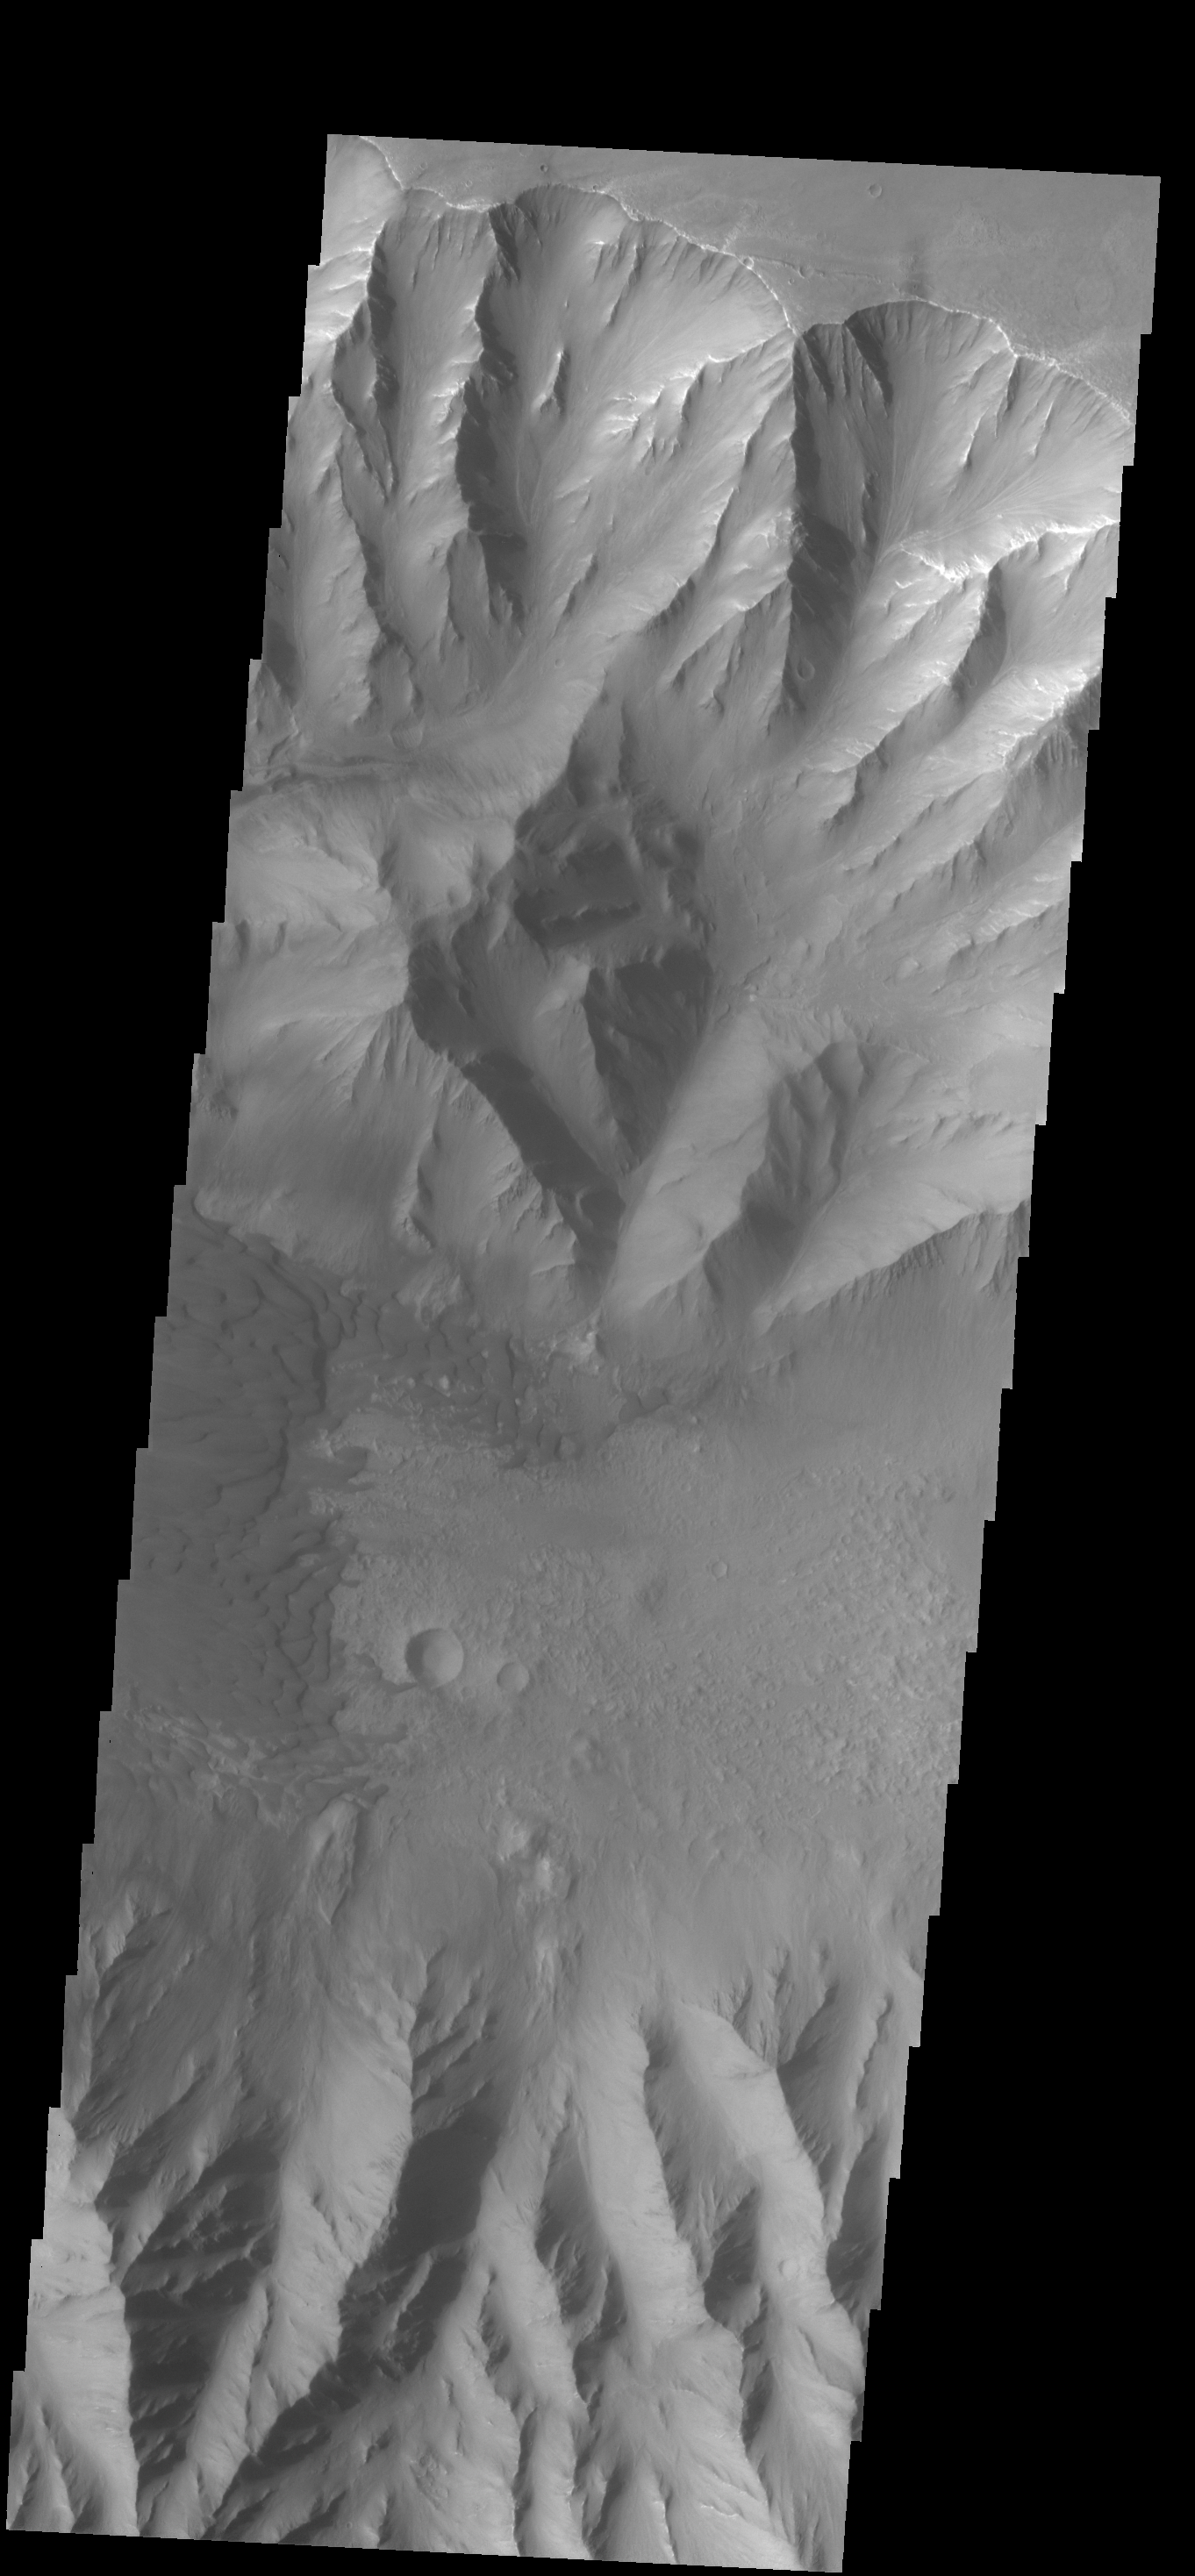

Coprates Chasma

This VIS image shows part of the floor of Coprates Chasma, including a large sand sheet and smaller dunes.

Credit: NASA/JPL-Caltech/ASU